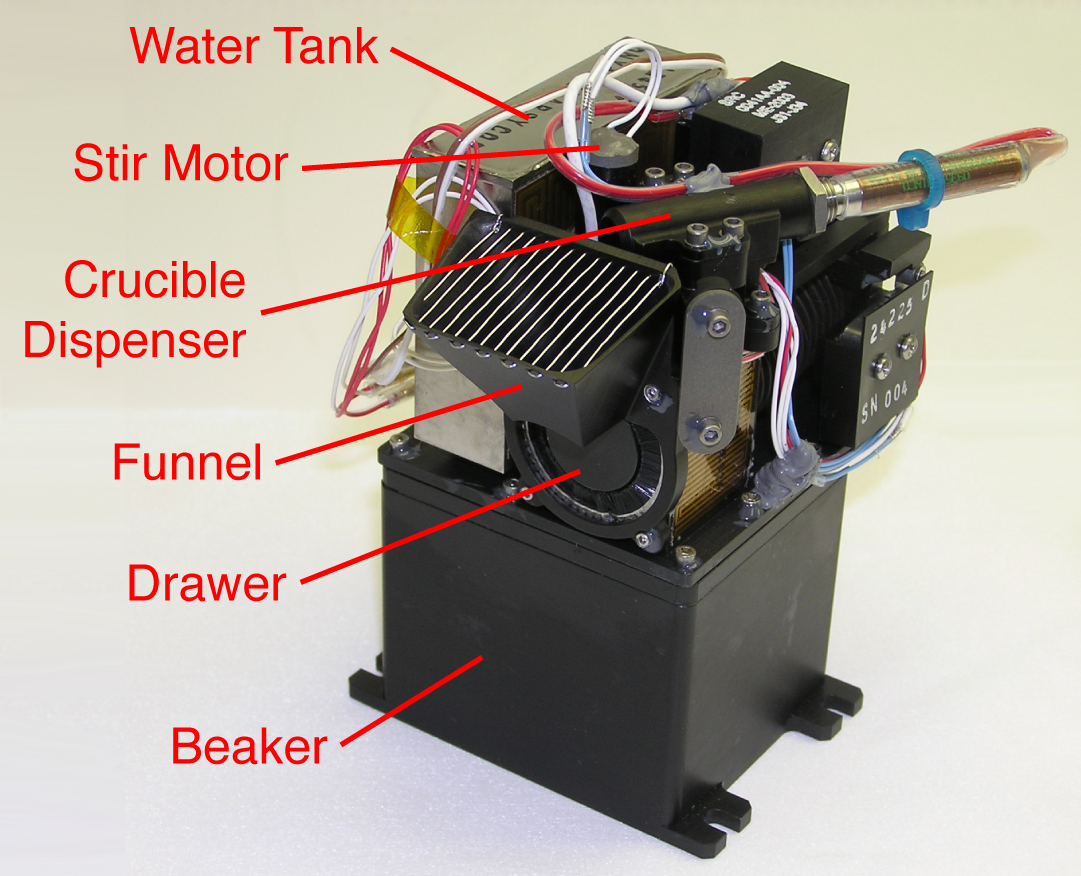

A Wet Chemistry Laboratory Cell

This picture of NASA’s Phoenix Mars Lander’s Wet Chemistry Laboratory (WCL) cell is labeled with components responsible for mixing Martian soil with water from Earth, adding chemicals and measuring the solution chemistry. WCL is part of the Microscopy, Electrochemistry, and Conductivity Analyzer (MECA) instrument suite on board the Phoenix lander.

The Phoenix Mission is led by the University of Arizona, Tucson, on behalf of NASA. Project management of the mission is by NASA’s Jet Propulsion Laboratory, Pasadena, Calif. Spacecraft development is by Lockheed Martin Space Systems, Denver.

Photojournal Note: As planned, the Phoenix lander, which landed May 25, 2008 23:53 UTC, ended communications in November 2008, about six months after landing, when its solar panels ceased operating in the dark Martian winter.

Credit: NASA/JPL-Caltech/University of Arizona/Max Planck Institute